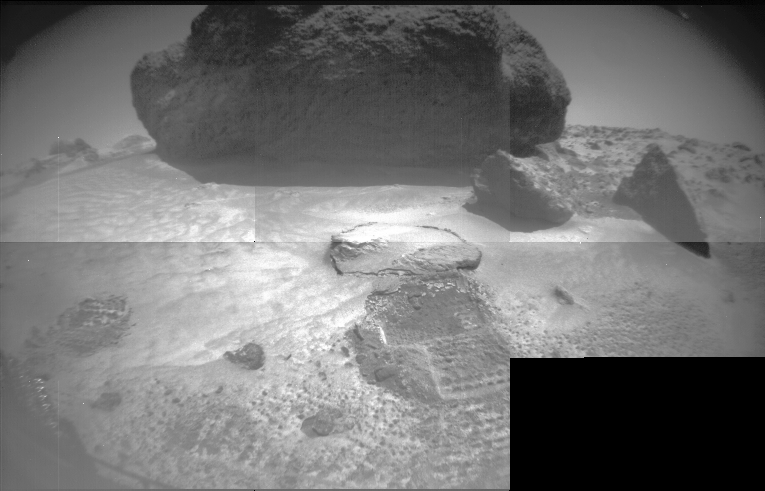

“Yogi” and Rover Tracks

Taken from Sojourner’s front stereo camera, this image features the large rock “Yogi” and hole dug by the front wheel of the rover into the Martian soil. The rover is maneuvering into a position better suited to image Yogi’s intriguing features.

Mars Pathfinder is the second in NASA’s Discovery program of low-cost spacecraft with highly focused science goals. The Jet Propulsion Laboratory, Pasadena, CA, developed and manages the Mars Pathfinder mission for NASA’s Office of Space Science, Washington, D.C. JPL is an operating division of the California Institute of Technology (Caltech). The Imager for Mars Pathfinder (IMP) was developed by the University of Arizona Lunar and Planetary Laboratory under contract to JPL. Peter Smith is the Principal Investigator.

Credit: NASA/JPL